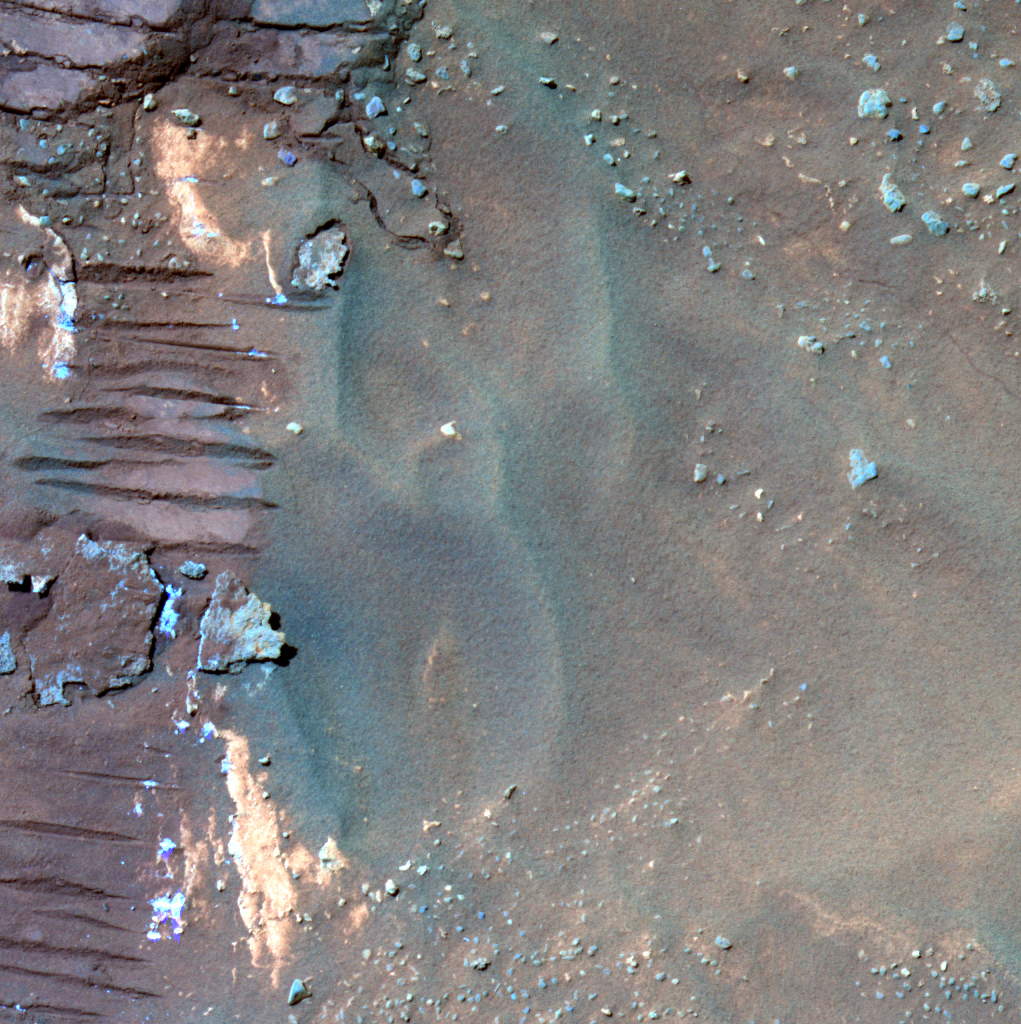

Spirit Examines Light-Toned ‘Halley’ (False Color)

Stretching along “Low Ridge” in front of the winter haven for NASA’s Mars Exploration Rover Spirit are several continuous rock layers that make up the ridge. Some of these layers form fins that stick out from the other rocks in a way that suggests that they are resistant to erosion. Spirit is currently straddling one of these fin-like layers and can reach a small bit of light-toned material that might be a broken bit of it. Informally named “Halley,” this rock was broken by Spirit’s wheels when the rover drove over it.

The first analyses of Halley showed it to be unusual in composition, containing a lot of the minor element zinc relative to the soil around it and having much of its iron tied up in the mineral hematite. When scientists again placed the scientific instruments on Spirit’s robotic arm on a particularly bright-looking part of Halley, they found that the chemical composition of the bright spots was suggestive of a calcium sulfate mineral. Bright soils that Spirit has examined earlier in the mission contain iron sulfate.

This discovery raises new questions for the science team: Why is the sulfate mineralogy here different? Did Halley and the fin material form by water percolating through the layered rocks of Low Ridge? When did the chemical alteration of this rock occur? Spirit will continue to work on Halley and other light-toned materials along Low Ridge in the coming months to try to answer these questions.

Spirit took this red-green-blue composite image with the panoramic camera on the rover’s 820th sol, or Martian day, of exploring Mars (April 24, 2006). The image is presented in false color to emphasize differences among materials in the rocks and soil. It combines frames taken through the camera’s 750-nanometer, 530-nanometer, and 430-nanometer filters. The middle of the imaged area has dark basaltic sand. Spirit’s wheel track is at the left edge of the frame. Just to the right of the wheel track in the lower left are two types of brighter material examined by Spirit at the Halley target. The bluer material yielded the evidence for a calcium sulfate mineral.

Credit: NASA/JPL-Caltech/Cornell